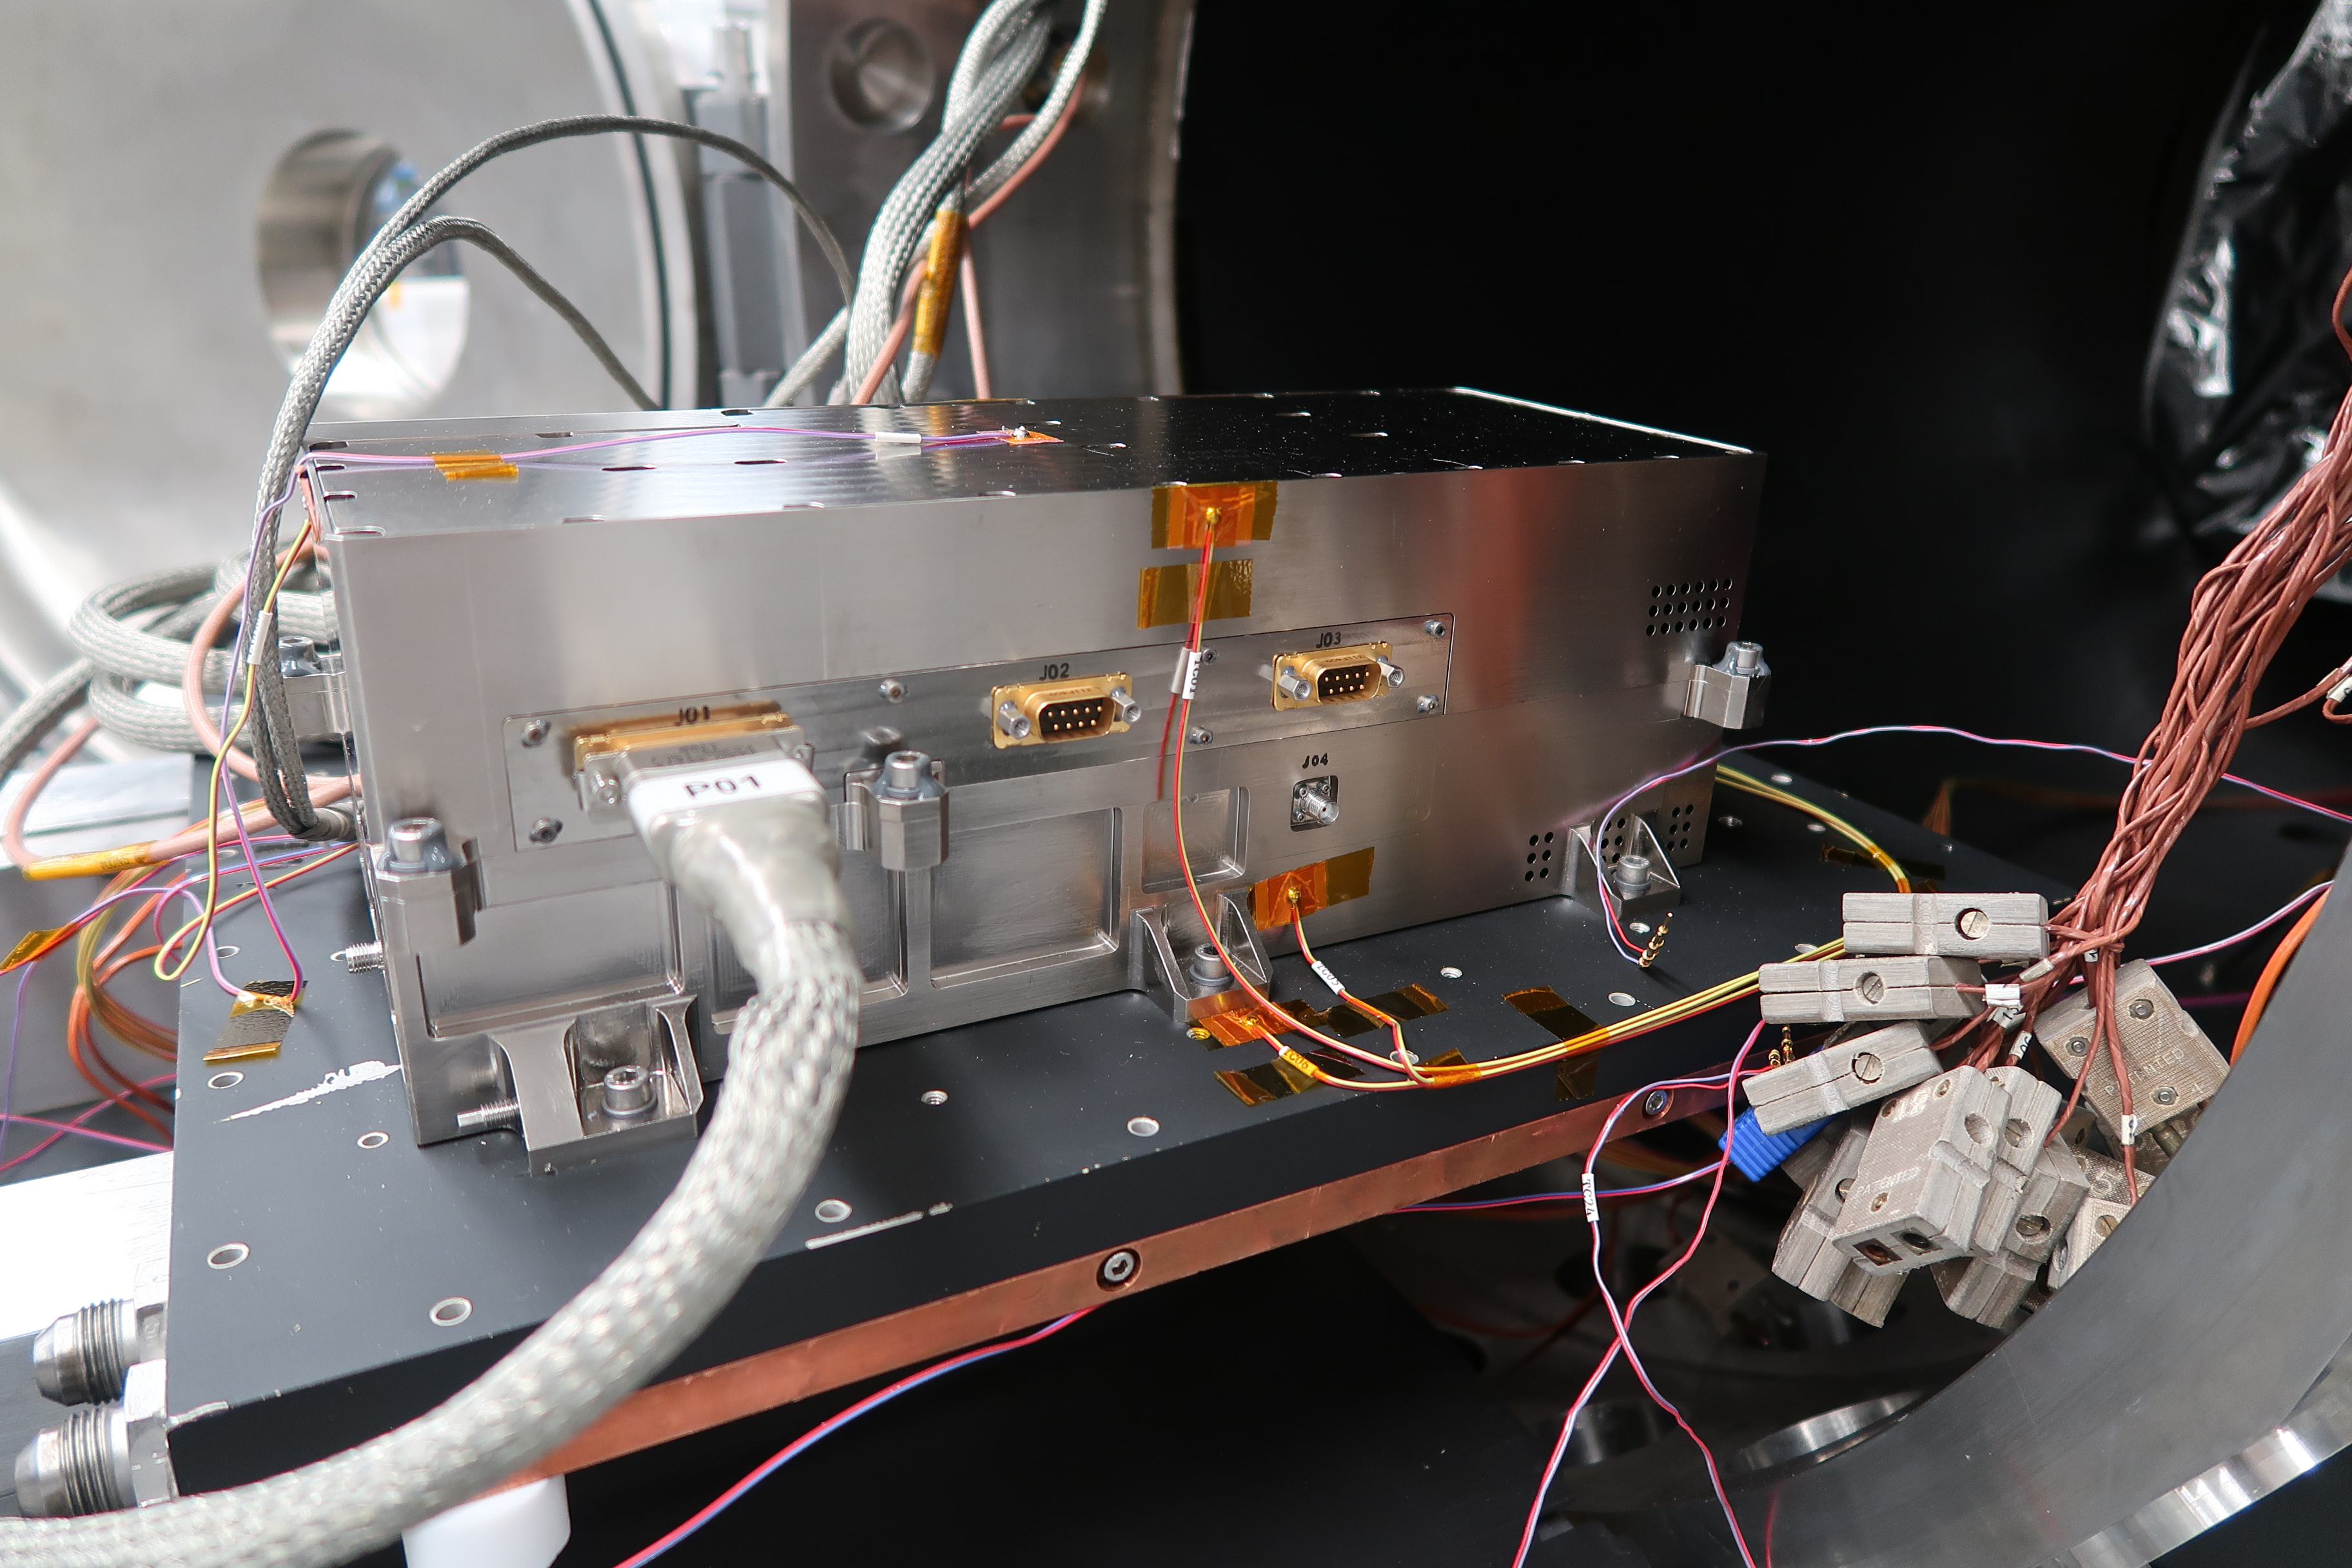

JUICE Mission’s RIME Transmitter Exits Thermal Chamber

NASA’s Jet Propulsion Laboratory built and shipped the receiver, transmitter and electronics necessary to complete the radar instrument for ESA’s (European Space Agency’s) Jupiter Icy Moons Explorer (JUICE) mission. Set to launch in 2022, JUICE will explore Jupiter and its three large icy moons.

The transmitter works by sending out radio waves, which can penetrate surfaces of icy moons so that scientists “see” underneath. The instrument, called Radar for Icy Moon Exploration, or RIME, is a collaboration by JPL and the Italian Space Agency (ASI) and is one of ten instruments that will fly aboard.

This photo, shot at JPL on July 23, 2020, shows the transmitter as it exits a thermal vacuum chamber. The test is one of several designed to ensure the hardware can survive the conditions of space travel. The thermal chamber simulates deep space by creating a vacuum and by varying the temperatures to match those the instrument will experience over the life of the mission.

More RIME test photos can be seen here PIA24024 and here PIA24026.

Credit: NASA/JPL-Caltech